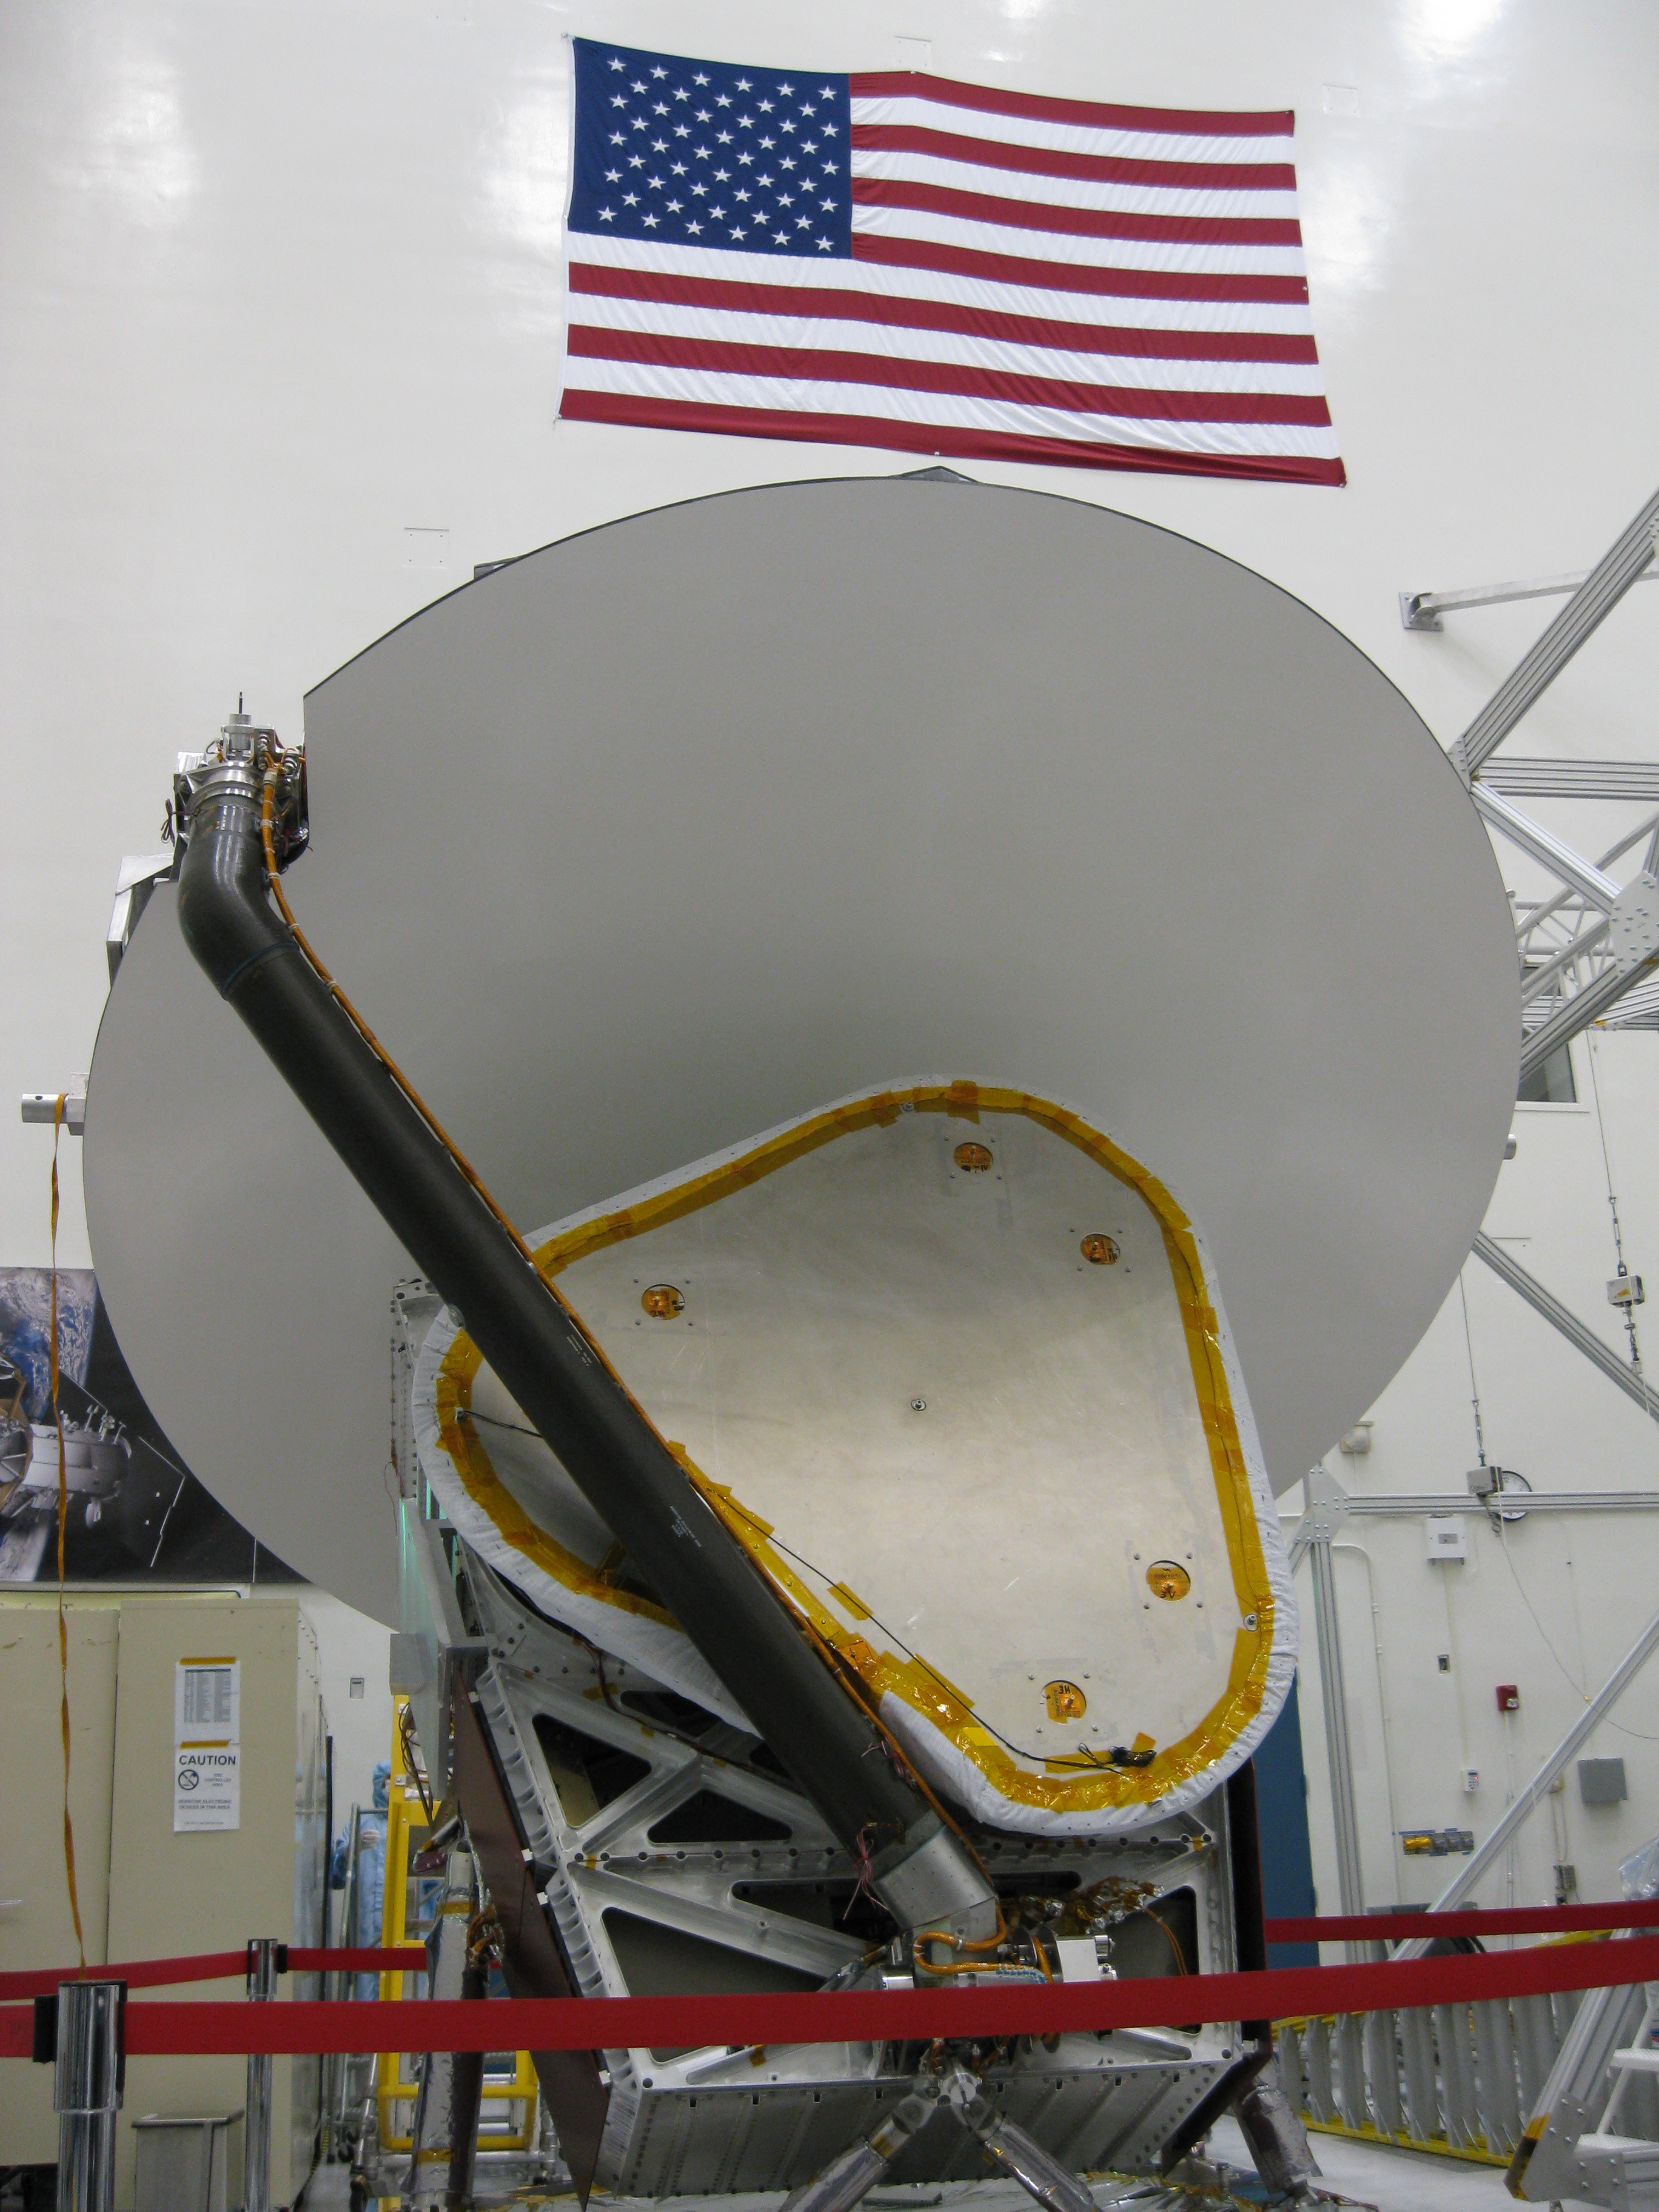

Aquarius at JPL

Aquarius instrument, including 2.5 meter reflector, in the clean room at NASA’s Jet Propulsion Laboratory in Pasadena, Calif.

Aquarius/SAC-D is an international mission involving NASA and Argentina’s space agency, Comisín Nacional de Actividades Espaciales. Aquarius, the primary instrument on the mission, was built jointly by JPL and NASA’s Goddard Space Flight Center, Greenbelt, Md. It will provide monthly global maps of how the concentration of dissolved salt (known as salinity) varies on the ocean surface. Salinity is a key tracer for understanding the ocean’s role in Earth’s water cycle and understanding ocean circulation.

By measuring ocean salinity from space, Aquarius will provide new insights into how the massive natural interplay of freshwater moving among the ocean, atmosphere and sea ice influences Earth’s ocean circulation, weather and climate.

Credit: NASA/JPL